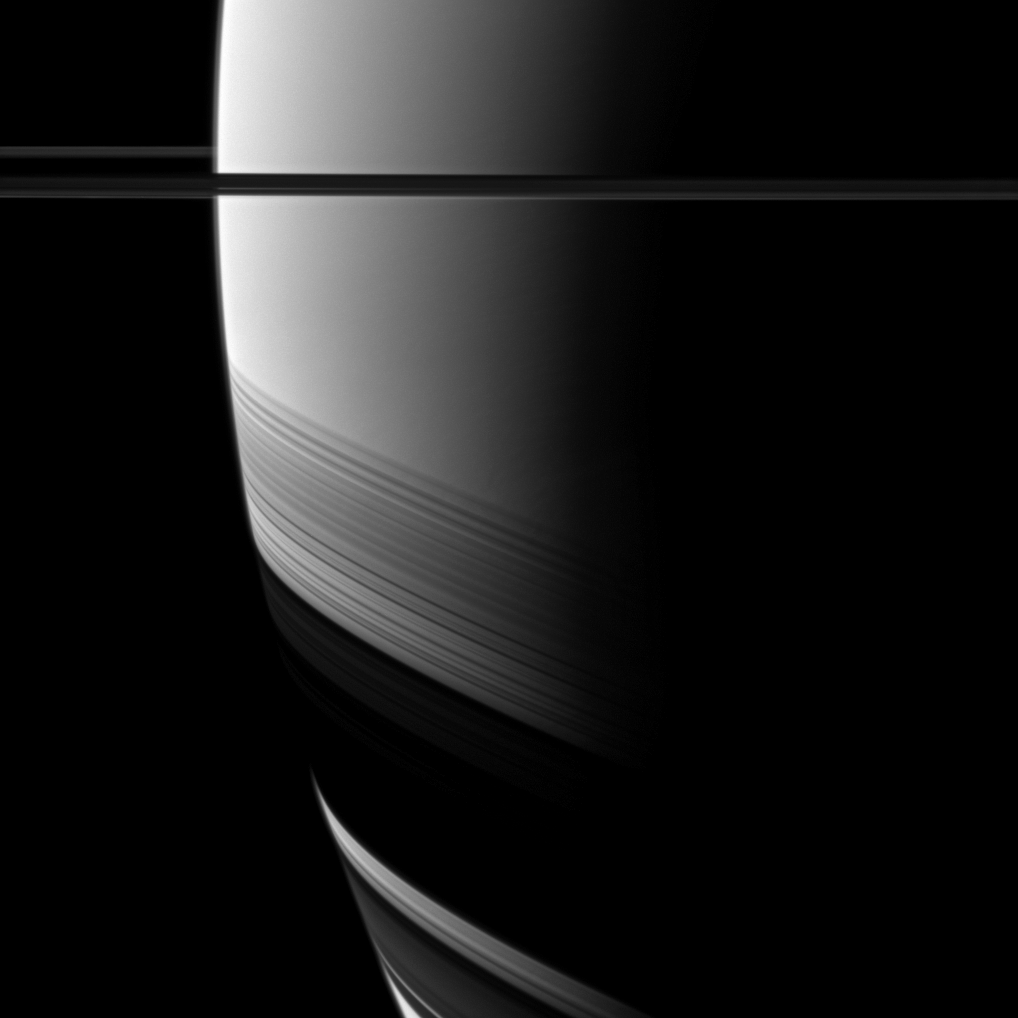

Widening Southern Shadows

The Cassini spacecraft watches as the shadows of Saturn’s rings grow wider and creep farther south as the seasons progress from the planet’s August 2009 equinox.

See PIA11667 to learn more about the changing seasons and to see a view from equinox when the rings cast only a thin shadow on Saturn’s equator. See PIA09793 for an even earlier view of the rings’ wide shadows draped high on the northern hemisphere.

This view looks toward the northern, sunlit side of the rings from just above the ringplane.

The image was taken with the Cassini spacecraft wide-angle camera on Aug. 22, 2011 using a spectral filter sensitive to wavelengths of near-infrared light centered at 939 nanometers. The view was acquired at a distance of approximately 252,000 miles (405,000 kilometers) from Saturn and at a Sun-Saturn-spacecraft, or phase, angle of 140 degrees. Image scale is 13 miles (21 kilometers) per pixel.

The Cassini-Huygens mission is a cooperative project of NASA, the European Space Agency and the Italian Space Agency. The Jet Propulsion Laboratory, a division of the California Institute of Technology in Pasadena, manages the mission for NASA’s Science Mission Directorate, Washington, D.C. The Cassini orbiter and its two onboard cameras were designed, developed and assembled at JPL. The imaging operations center is based at the Space Science Institute in Boulder, Colo.

Credit: NASA/JPL-Caltech/Space Science Institute